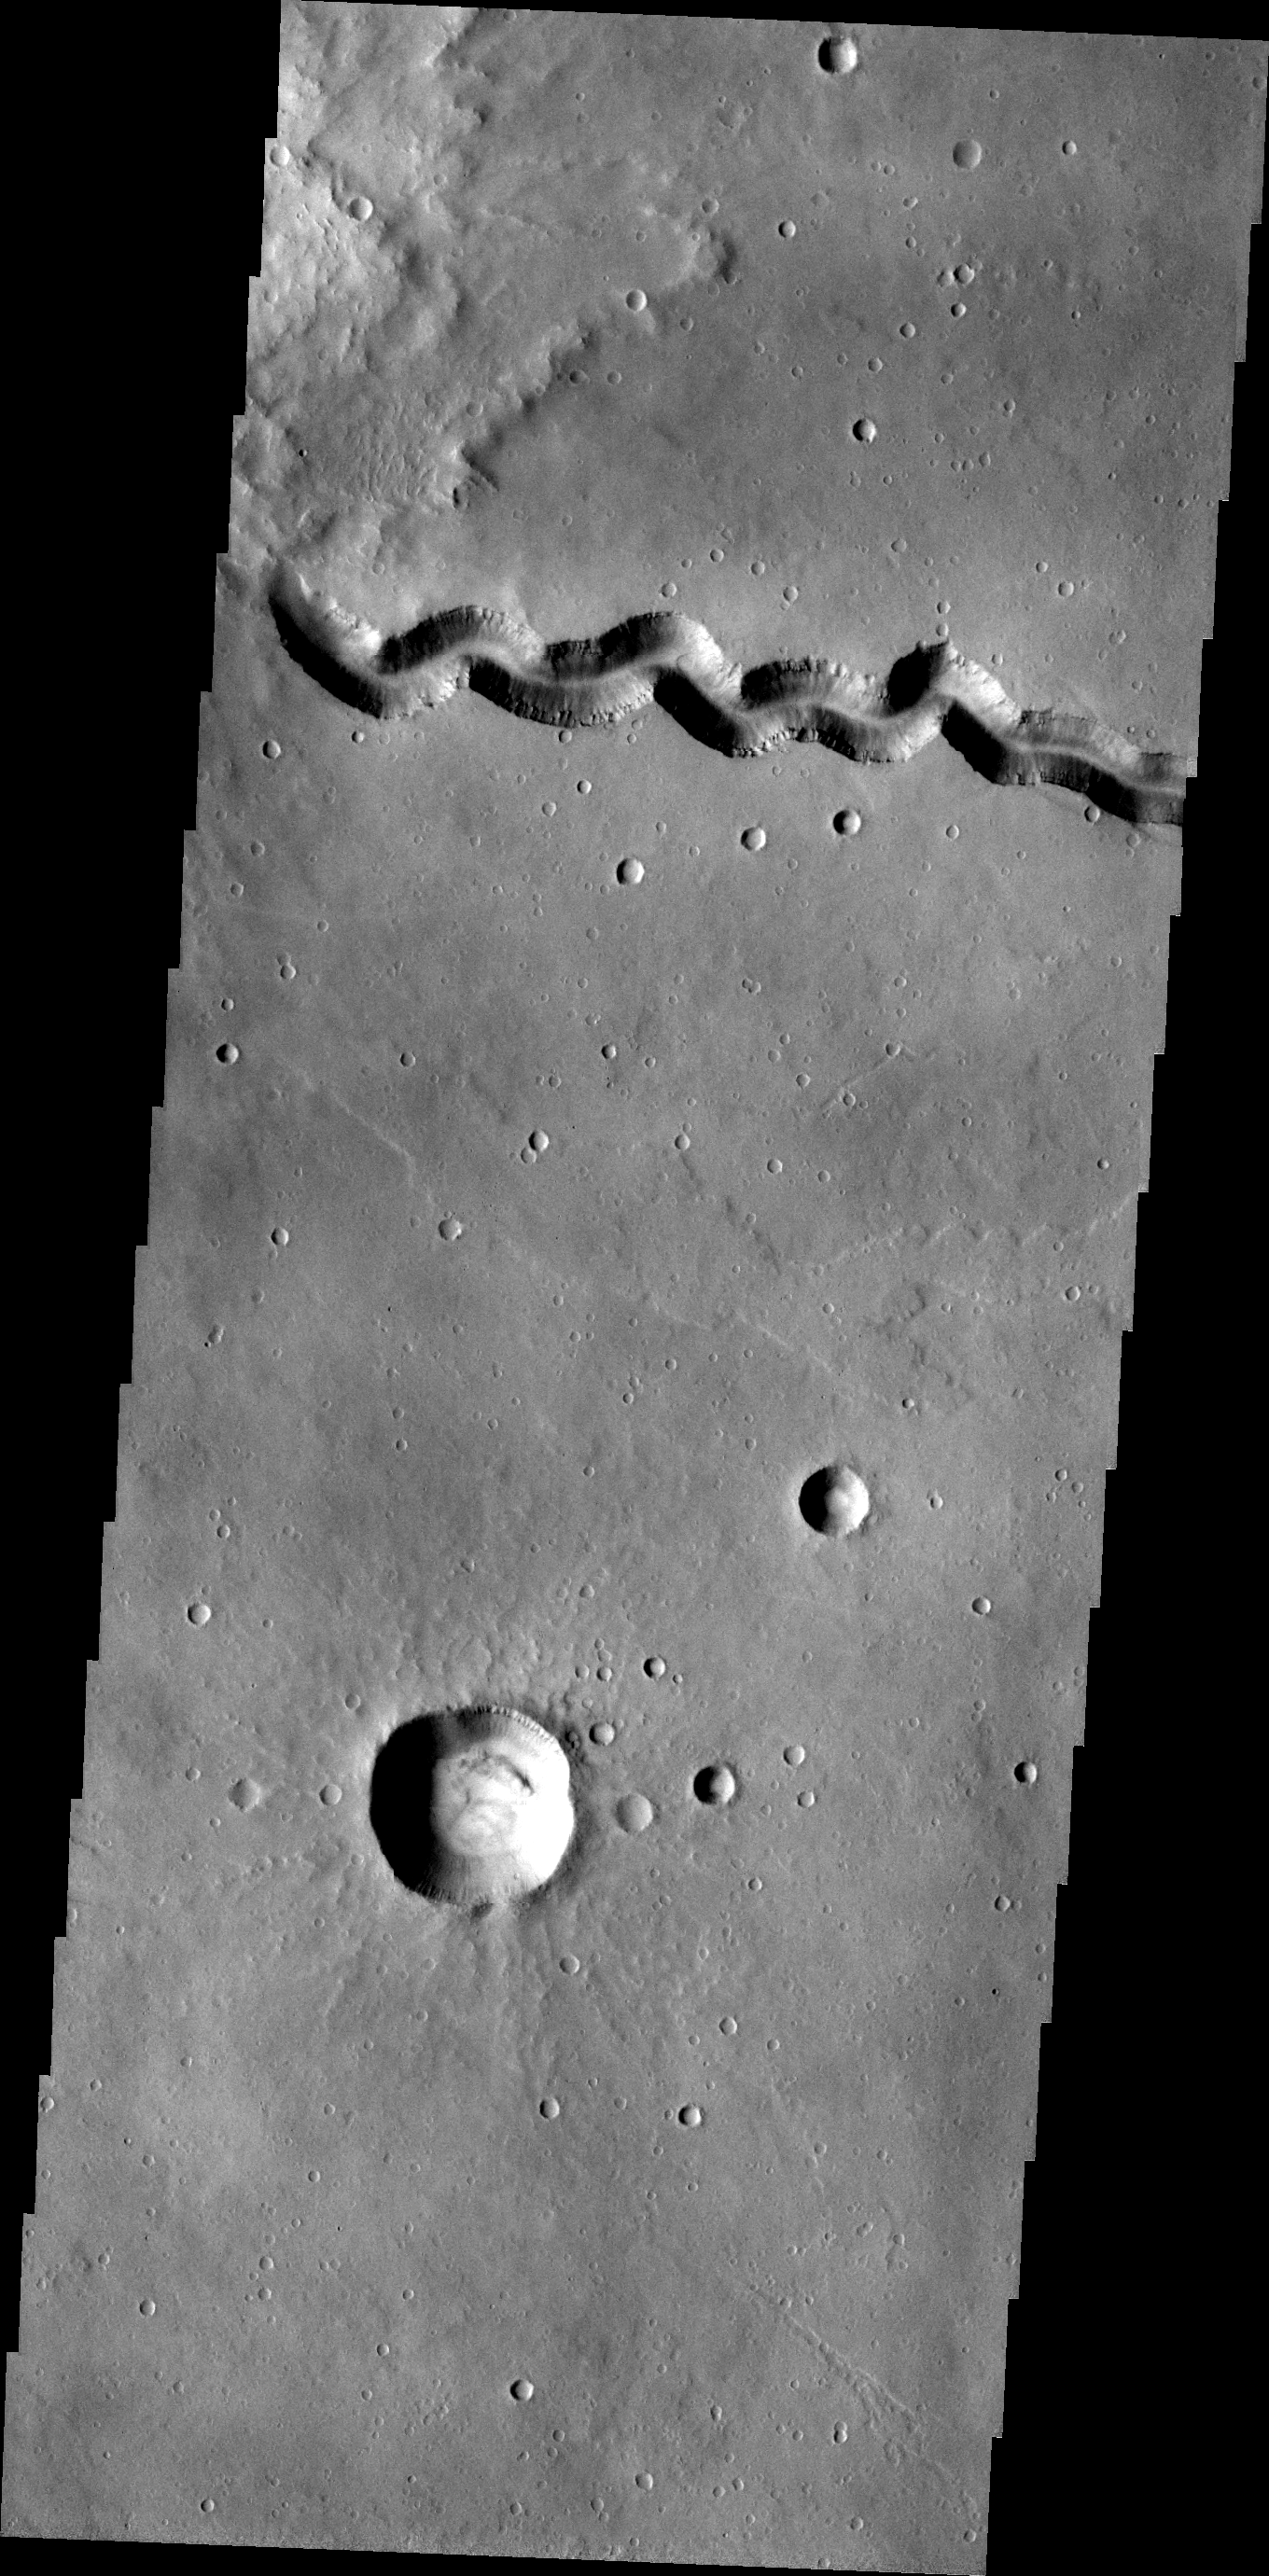

Patapsco Vallis

This VIS image shows a portion of Patapsco Vallis, a channel located on the eastern margin of Elysium Mons.

Image information: VIS instrument. Latitude 23.3N, Longitude 151.4E. 19 meter/pixel resolution.

Please see the THEMIS Data Citation Note for details on crediting THEMIS images.

Note: this THEMIS visual image has not been radiometrically nor geometrically calibrated for this preliminary release. An empirical correction has been performed to remove instrumental effects. A linear shift has been applied in the cross-track and down-track direction to approximate spacecraft and planetary motion. Fully calibrated and geometrically projected images will be released through the Planetary Data System in accordance with Project policies at a later time.

NASA’s Jet Propulsion Laboratory manages the 2001 Mars Odyssey mission for NASA’s Office of Space Science, Washington, D.C. The Thermal Emission Imaging System (THEMIS) was developed by Arizona State University, Tempe, in collaboration with Raytheon Santa Barbara Remote Sensing. The THEMIS investigation is led by Dr. Philip Christensen at Arizona State University. Lockheed Martin Astronautics, Denver, is the prime contractor for the Odyssey project, and developed and built the orbiter. Mission operations are conducted jointly from Lockheed Martin and from JPL, a division of the California Institute of Technology in Pasadena.

Credit: NASA/JPL/ASU